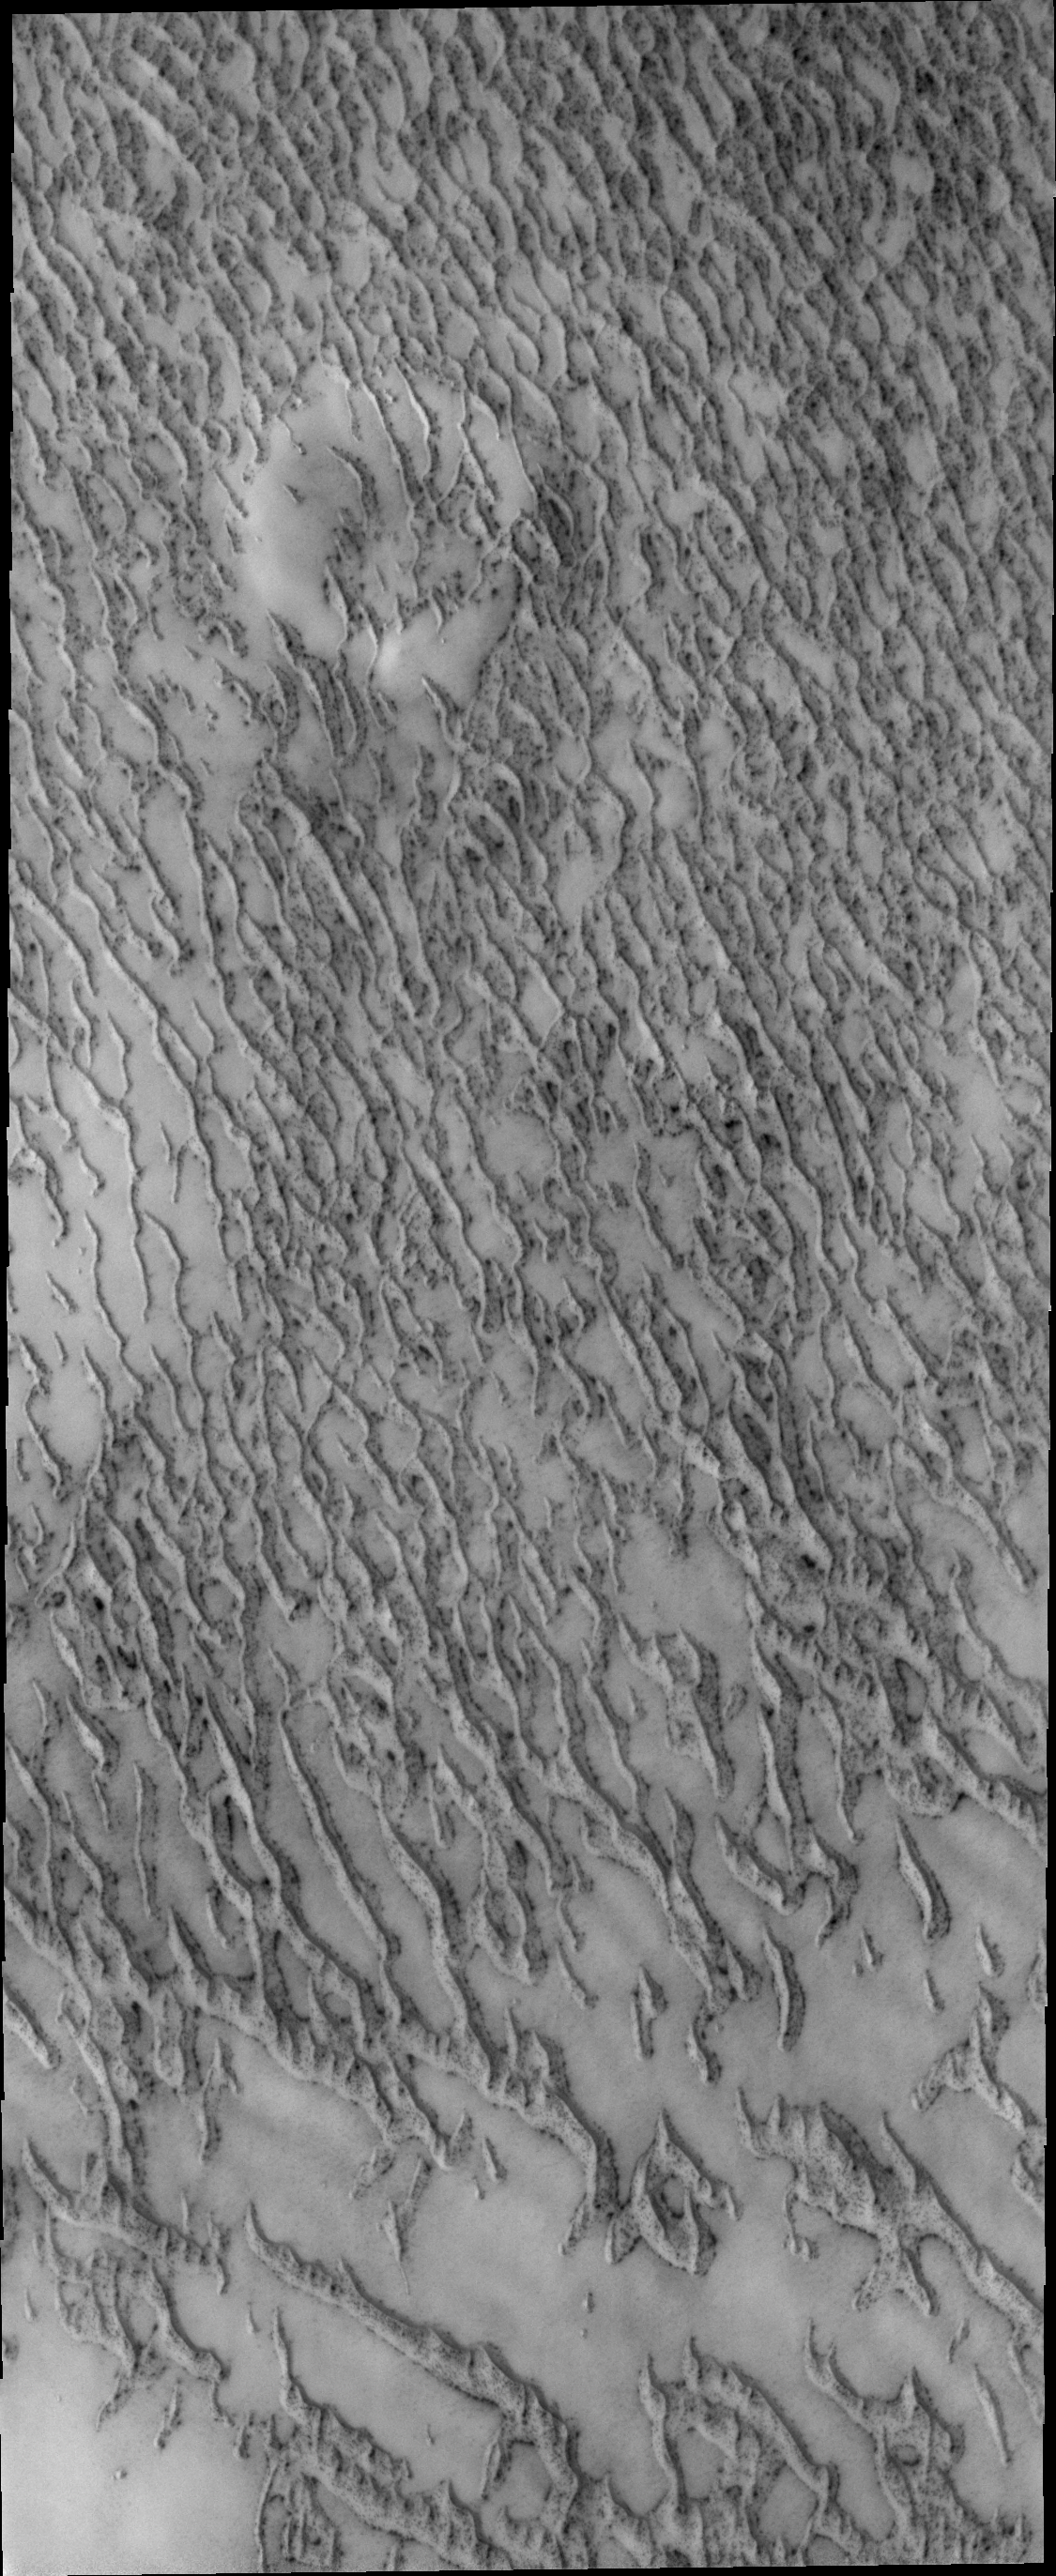

More Polar Dunes

Moving even further north than yesterday’s image, dunes are still encountered surrounding the north polar cap.

Credit: NASA/JPL/ASU